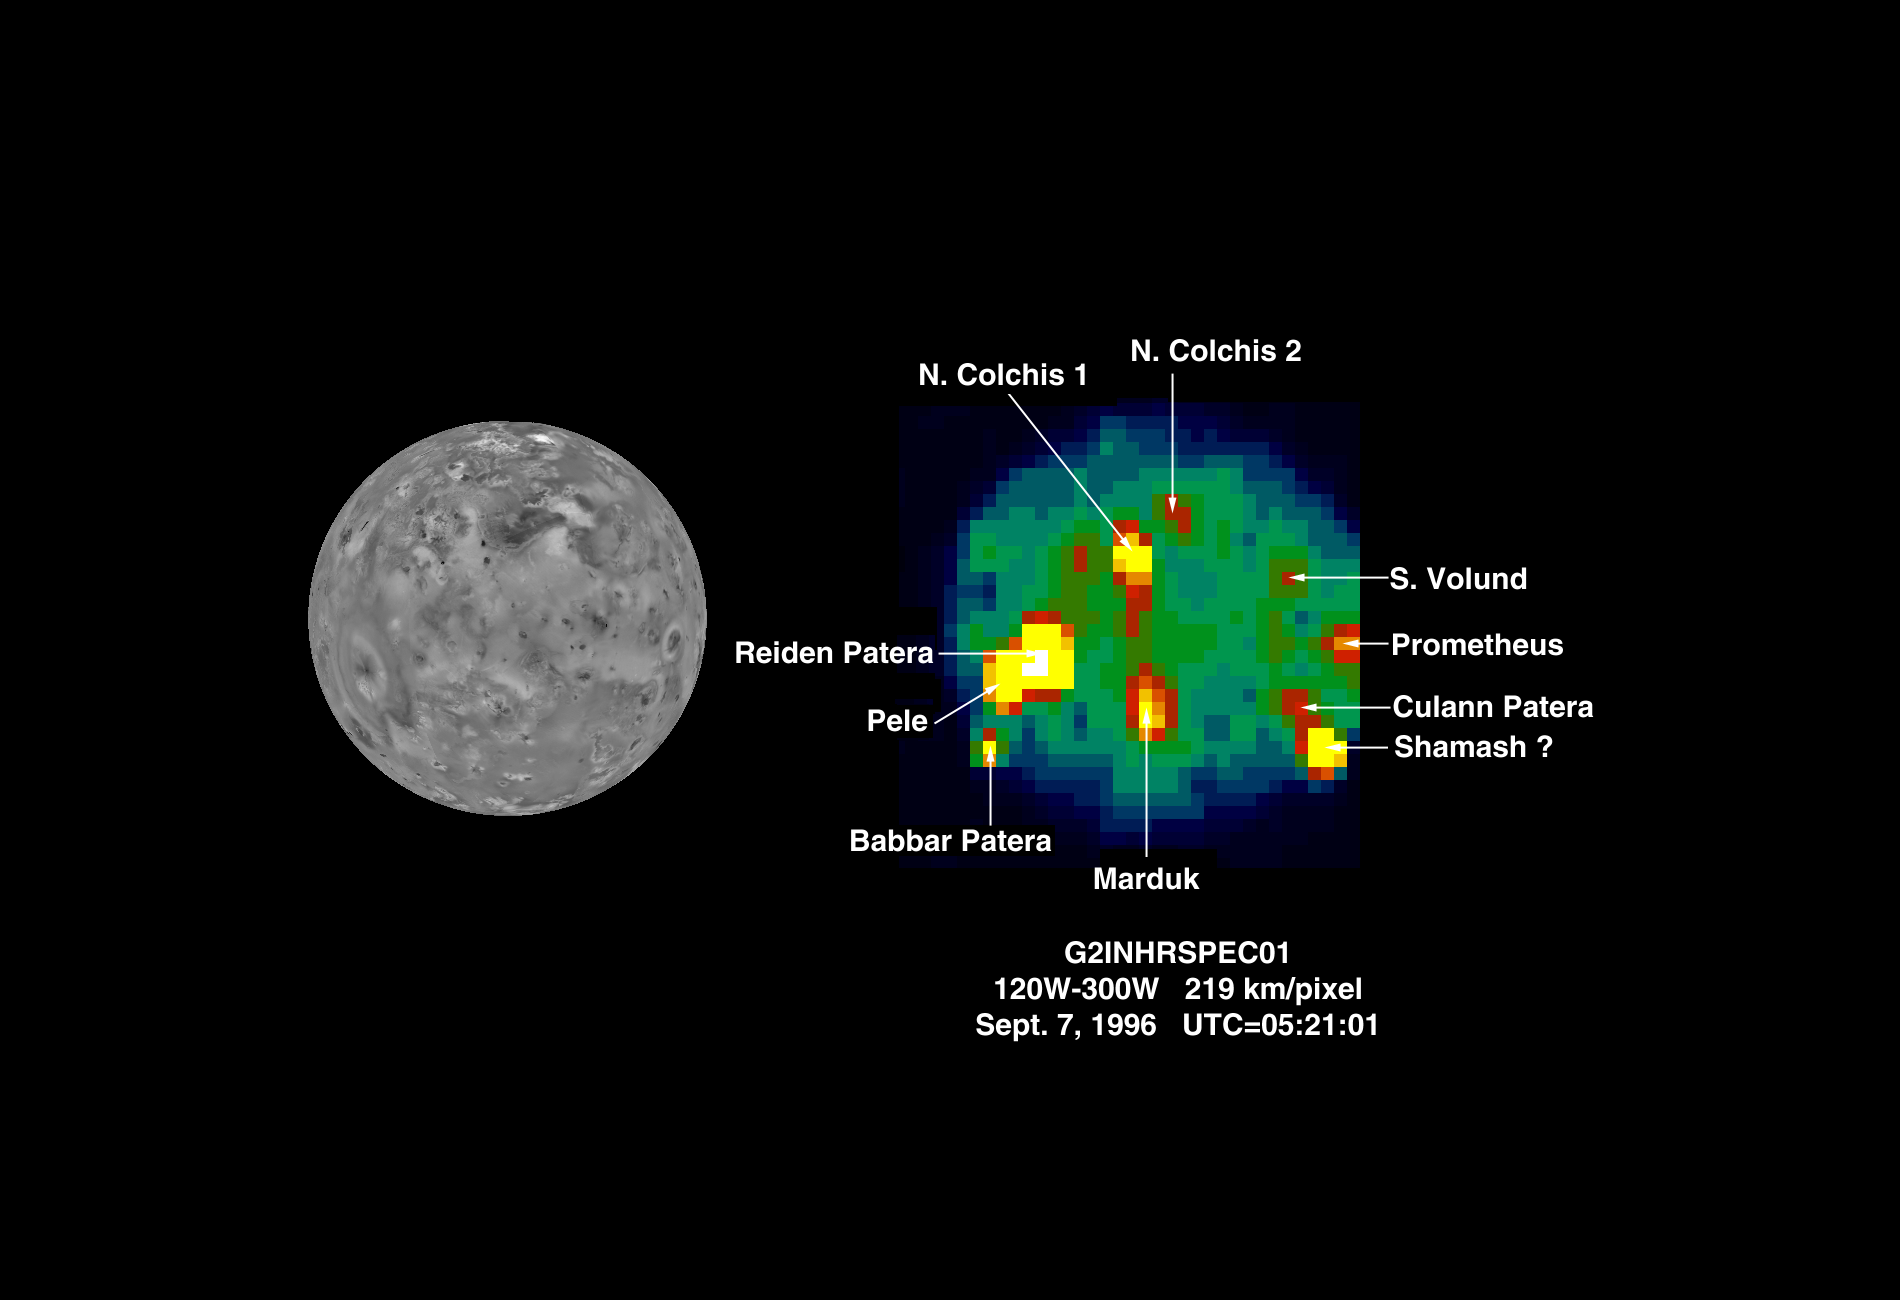

NIMS: hotspots on Io during G2

The Near Infrared Mapping Spectrometer (NIMS) on the Galileo spacecraft imaged Io at high spectral resolution at a range of 439,000 km (275,000 miles) during the G2 encounter on 7 September 1996. This image shows (on the right) Io as seen in the infrared by NIMS. The image on the left shows the same view from Voyager in 1979. This NIMS image can be compared to the NIMS images from the G1 orbit (June 1996) to monitor changes on Io. The NIMS image is at 4.9 microns, showing thermal emissions from the hotspots. The brightness of the pixels is a function of size and temperature.

At least 10 hotspots have been identified and can be matched with surface features. An accurate determination of the position of the hotspot in the vicinity of Shamash Patera is pending. Hotspots are seen in the vicinity of Prometheus, Volund and Marduk, all sites of volcanic plume activity during the Galileo encounters, and also of active plumes in 1979. Temperatures and areas have been calculated for the hotspots shown. Temperatures range from 828 K (1031 F) to 210 K (- 81.4 F). The lowest temperature is significantly higher than the Io background (non-hotspot) surface temperature of about 100 K (-279 F). Hotspot areas range from 6.5 square km (2.5 sq miles) to 40,000 sq km (15,400 sq miles). The hottest hotspots have smallest areas, and the cooler hotspots have the largest areas. NIMS is continuing to observe Io to monitor volcanic activity throughout the Galileo mission.

The Galileo mission is managed by the Jet Propulsion Laboratory for NASA’s Office of Space Science, Washington, D.C.

Credit: NASA/JPL